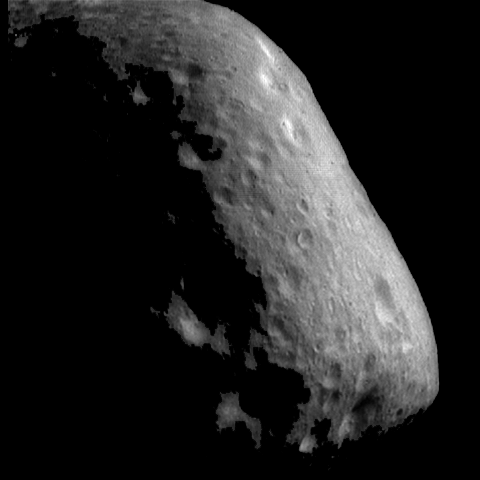

Cratered Terrain on Eros

This mosaic of 2 images, showing a cratered region of Eros located at the end of the elongated asteroid, was taken at a resolution of about 21 meters (69 feet) per pixel. A few of the craters show brightness (albedo) patterns on their walls, where the top portions of the walls are brighter than the surrounding terrain. The floors and lower portions of the walls of these craters have patches that appear darker than the surrounding terrain. A few boulders are also visible in this region. Some shallow, subdued troughs can also be seen trending vertically down the lower part of the asteroid.

Built and managed by The Johns Hopkins University Applied Physics Laboratory, Laurel, Maryland, NEAR was the first spacecraft launched in NASA’s Discovery Program of low-cost, small-scale planetary missions. See the NEAR web page at http://near.jhuapl.edu/ for more details.

Credit: NASA/JPL/JHUAPL